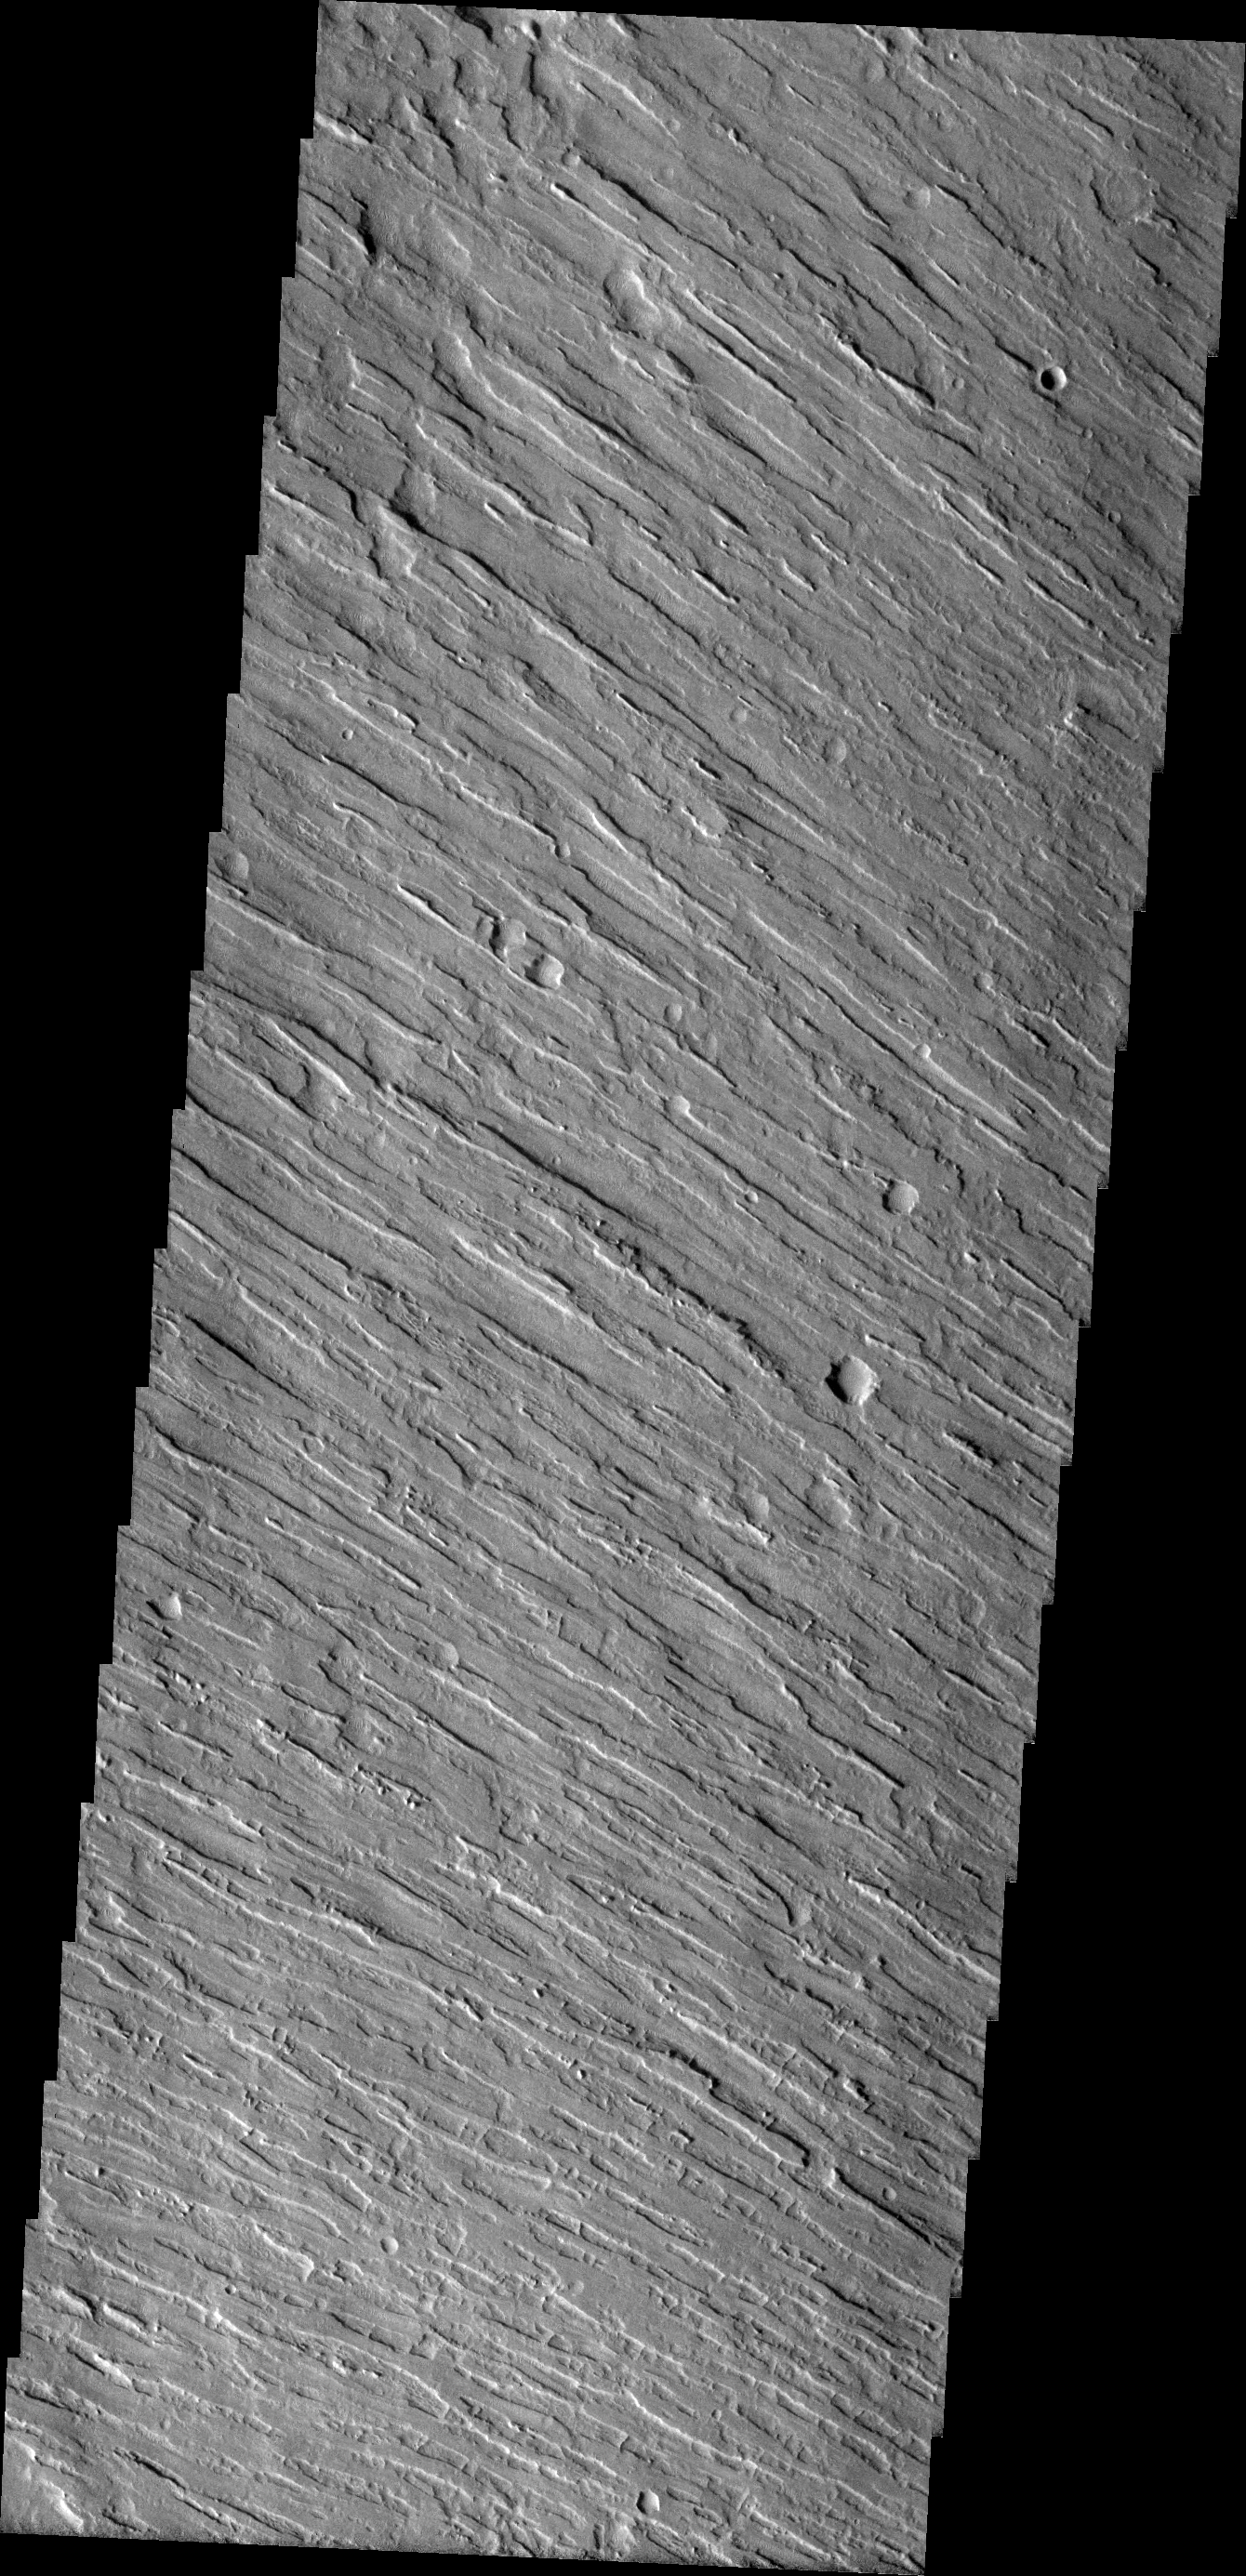

Aeolis Planum

The linear texture of Aeolis Planum in this VIS image was created by wind erosion.

Image information: VIS instrument. Latitude 1.4N, Longitude 141.1E. 18 meter/pixel resolution.

Please see the THEMIS Data Citation Note for details on crediting THEMIS images.

Note: this THEMIS visual image has not been radiometrically nor geometrically calibrated for this preliminary release. An empirical correction has been performed to remove instrumental effects. A linear shift has been applied in the cross-track and down-track direction to approximate spacecraft and planetary motion. Fully calibrated and geometrically projected images will be released through the Planetary Data System in accordance with Project policies at a later time.

NASA’s Jet Propulsion Laboratory manages the 2001 Mars Odyssey mission for NASA’s Office of Space Science, Washington, D.C. The Thermal Emission Imaging System (THEMIS) was developed by Arizona State University, Tempe, in collaboration with Raytheon Santa Barbara Remote Sensing. The THEMIS investigation is led by Dr. Philip Christensen at Arizona State University. Lockheed Martin Astronautics, Denver, is the prime contractor for the Odyssey project, and developed and built the orbiter. Mission operations are conducted jointly from Lockheed Martin and from JPL, a division of the California Institute of Technology in Pasadena.

Credit: NASA/JPL/ASU